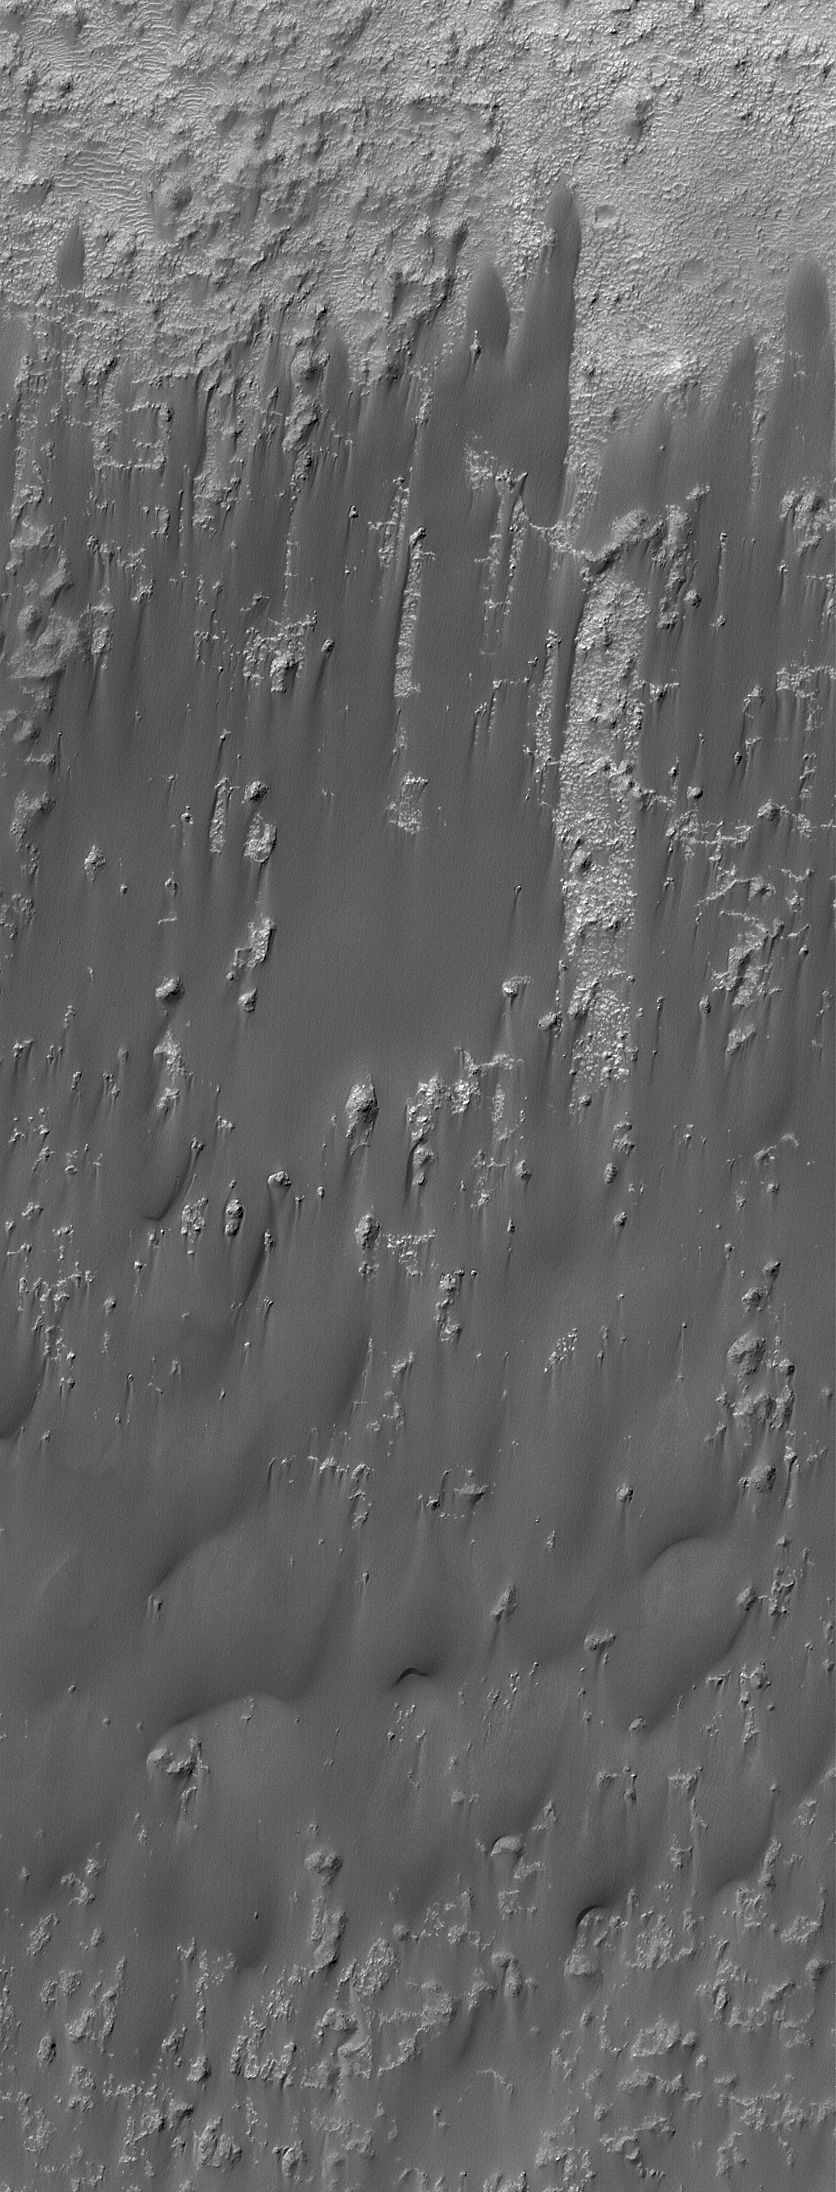

Windblown Sand in Briault

17 May 2004
This Mars Global Surveyor (MGS) Mars Orbiter Camera (MOC) image shows low, broad sand dunes and sheets in southern Briault Crater near 10.1°S, 270.7°W. In this case, winds have swept up all available sand in Briault Crater, and moved it toward the south side of the basin. The wind streak pattern of these landforms indicates that the dominant winds blow from the north (top) toward the south. The image covers an area about 3 km (1.9 mi) wide and is illuminated by sunlight from the upper left.

Credit: NASA/JPL/Malin Space Science Systems